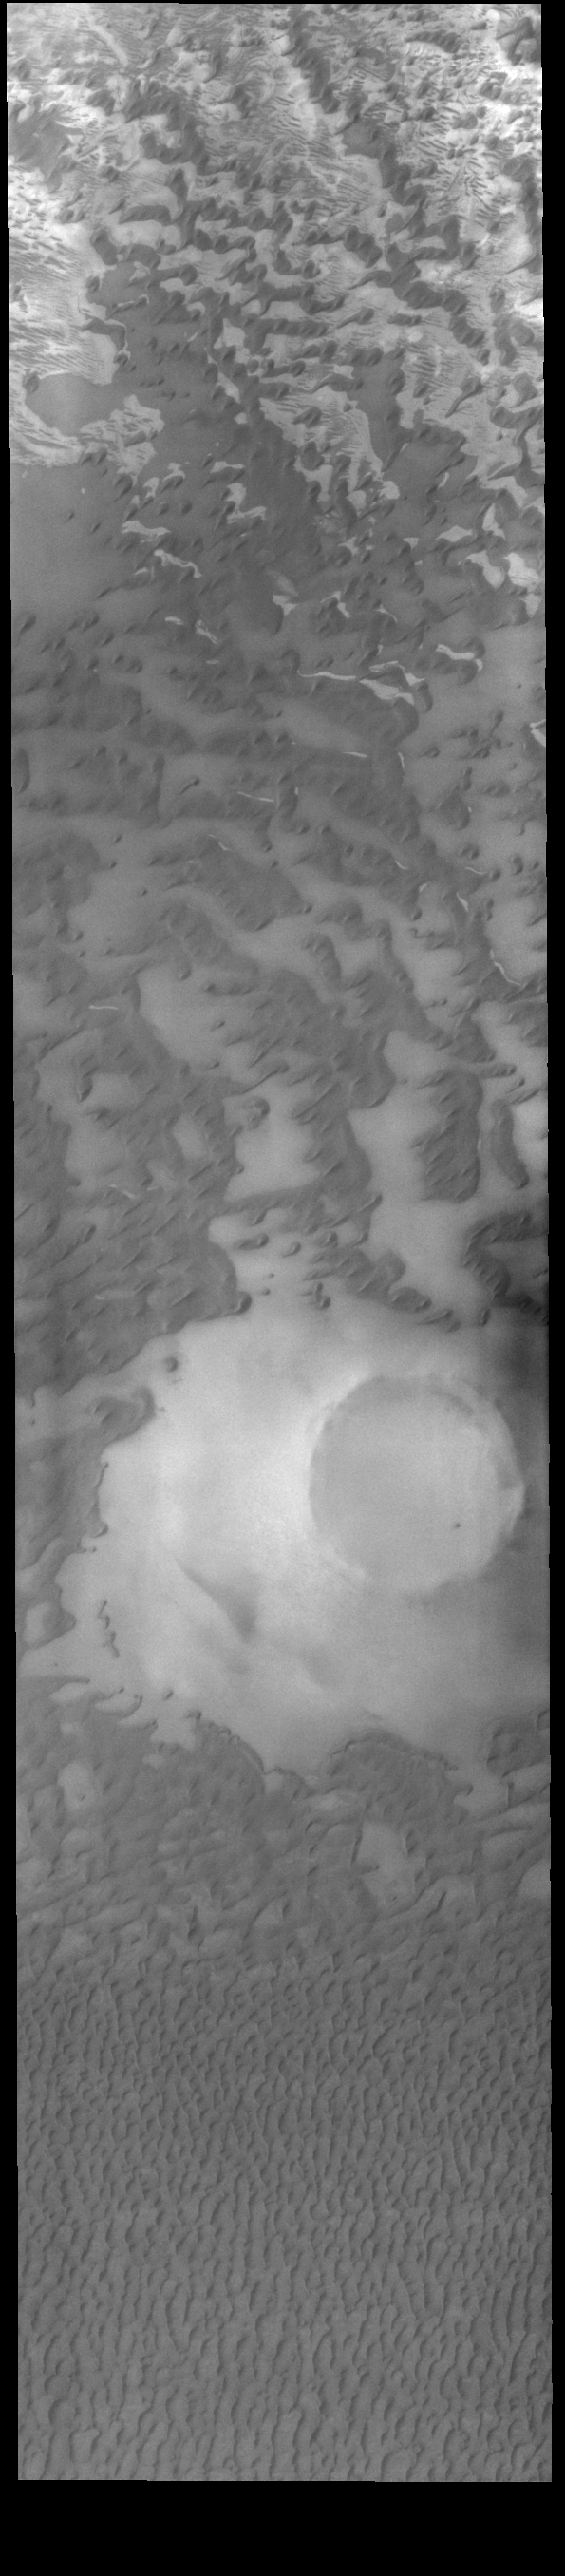

Olympia Undae

This VIS image shows part of Olympia Undae, a vast sand sea near the north pole. In regions with limited sand abundance, individual dunes form and the surface below the dunes are visible. This is the case at the top of the image. When sand abundances grow, the individual dunes coalesce into a sheet of sand hiding the underlaying surface. This is the case at the bottom of the image.

Credit: NASA/JPL-Caltech/ASU